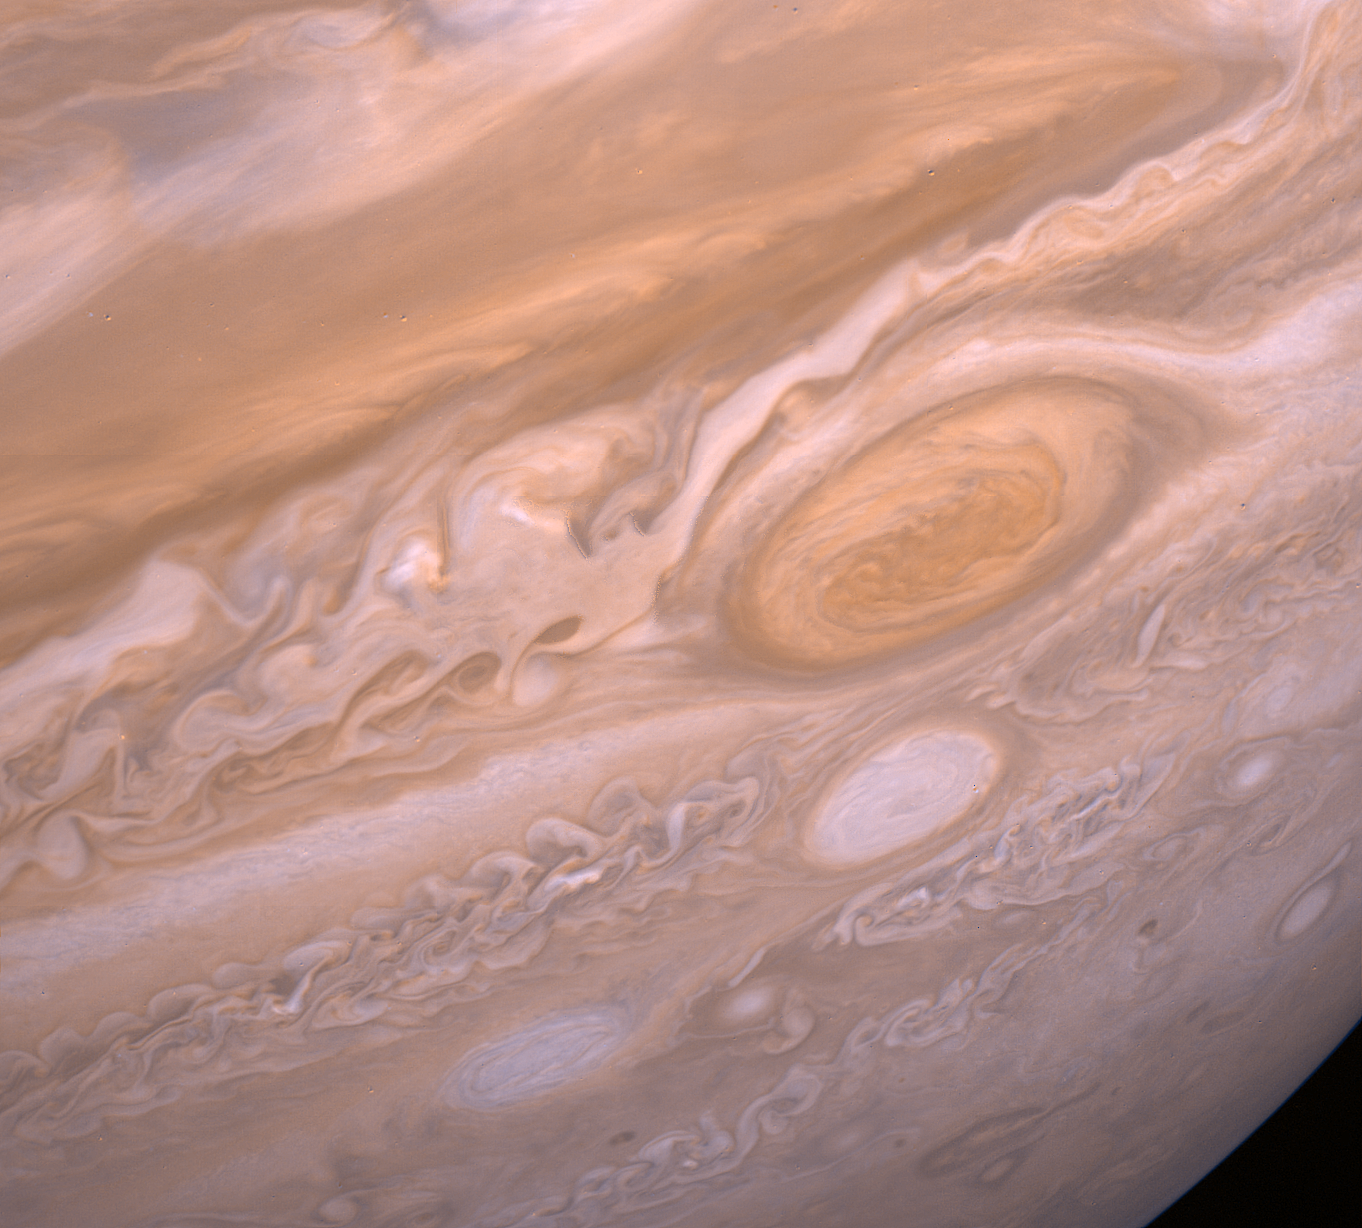

Jupiter’s Violent Storms

This Voyager 2 image shows the region of Jupiter extending from the equator to the southern polar latitudes in the neighborhood of the Great Red Spot. A white oval, different from the one observed in a similar position at the time of the Voyager 1 encounter, is situated south of the Great Red Spot. The region of white clouds now extends from east of the red spot and around its northern boundary, preventing small cloud vortices from circling the feature. The disturbed region west of the red spot has also changed since the equivalent Voyager 1 image. It shows more small scale structure and cloud vortices being formed out of the wave structures. The picture was taken on July 3 from 6 million kilometers (3.72 million miles).

JPL manages the Voyager project for NASA’s Office of Space Science.

Credit: NASA/JPL